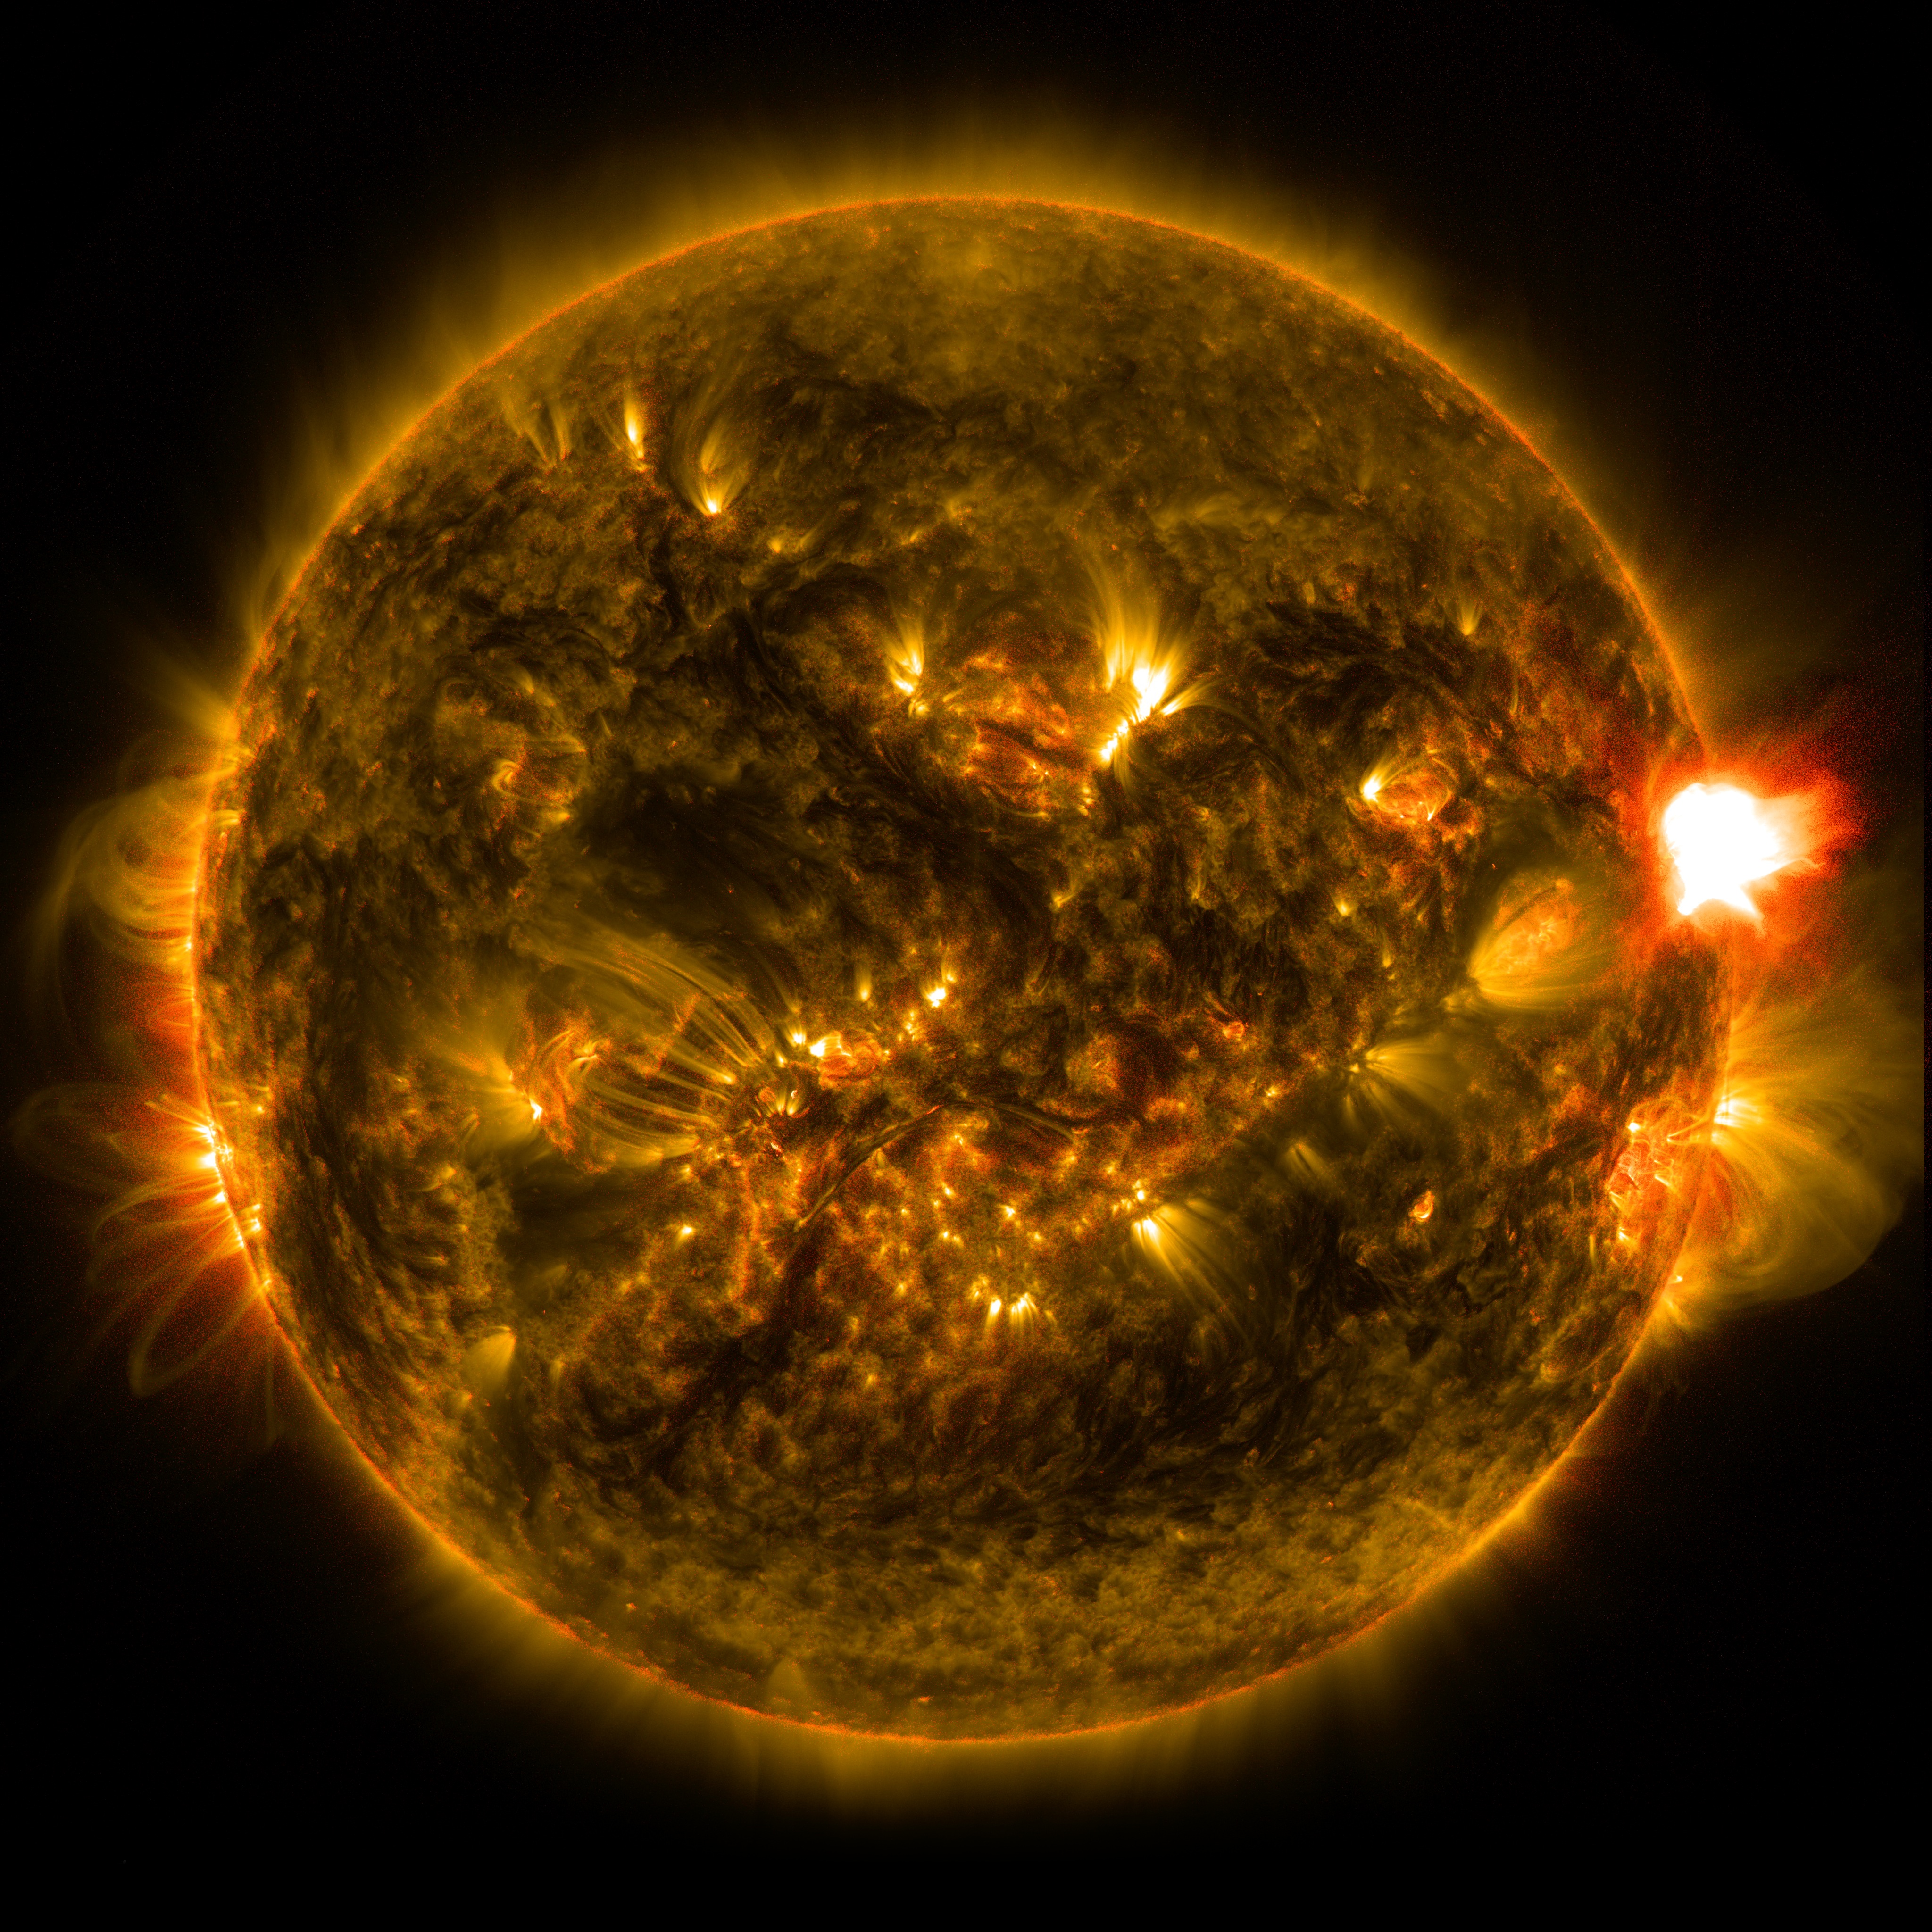

NASA Releases Images of 1st Notable Solar Flare of 2015

The sun emitted a mid-level solar flare, peaking at 11:24 p.m. EST on Jan. 12, 2015. NASA’s Solar Dynamics Observatory, which watches the sun constantly, captured an image of the event. Solar flares are powerful bursts of radiation. Harmful radiation from a flare cannot pass through Earth's atmosphere to physically affect humans on the ground, however -- when intense enough -- they can disturb the atmosphere in the layer where GPS and communications signals travel. This flare is classified as an M5.6-class flare. M-class flares are a tenth the size of the most intense flares, the X-class flares. The number provides more information about its strength. An M2 is twice as intense as an M1, an M3 is three times as intense, etc.

Credit: NASA/Goddard/SDO